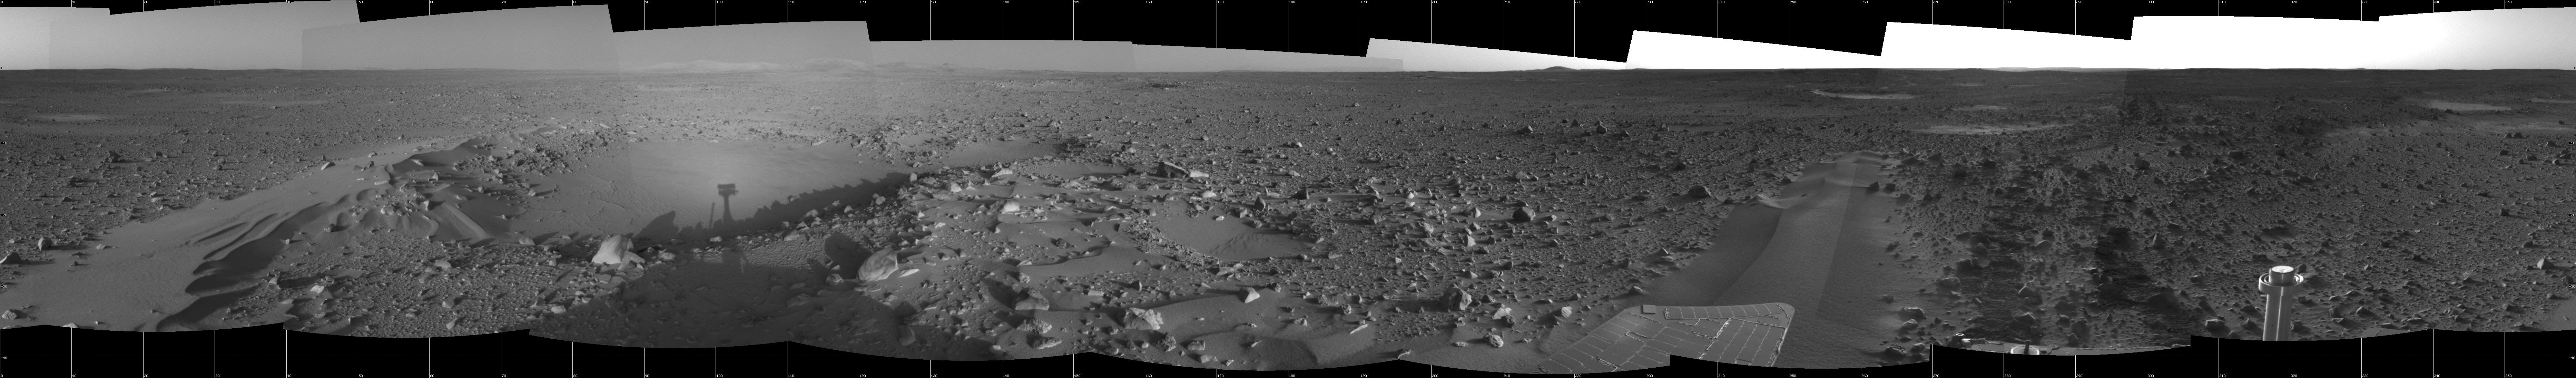

Spirit Spies Its Shadow

This 360-degree panorama taken by the navigation camera on the Mars Exploration Rover Spirit highlights the bumpy terrain surrounding the rover. Spirit’s shadow can be seen in a small hollow lying between the rover and its intended target, the eastern-lying “Columbia Hills.” Spirit’s longest drive so far covered about 88.5 meters (about 290 feet) and took place on sol 113. This image was taken on sol 112 (April 26, 2004).

Credit: NASA/JPL